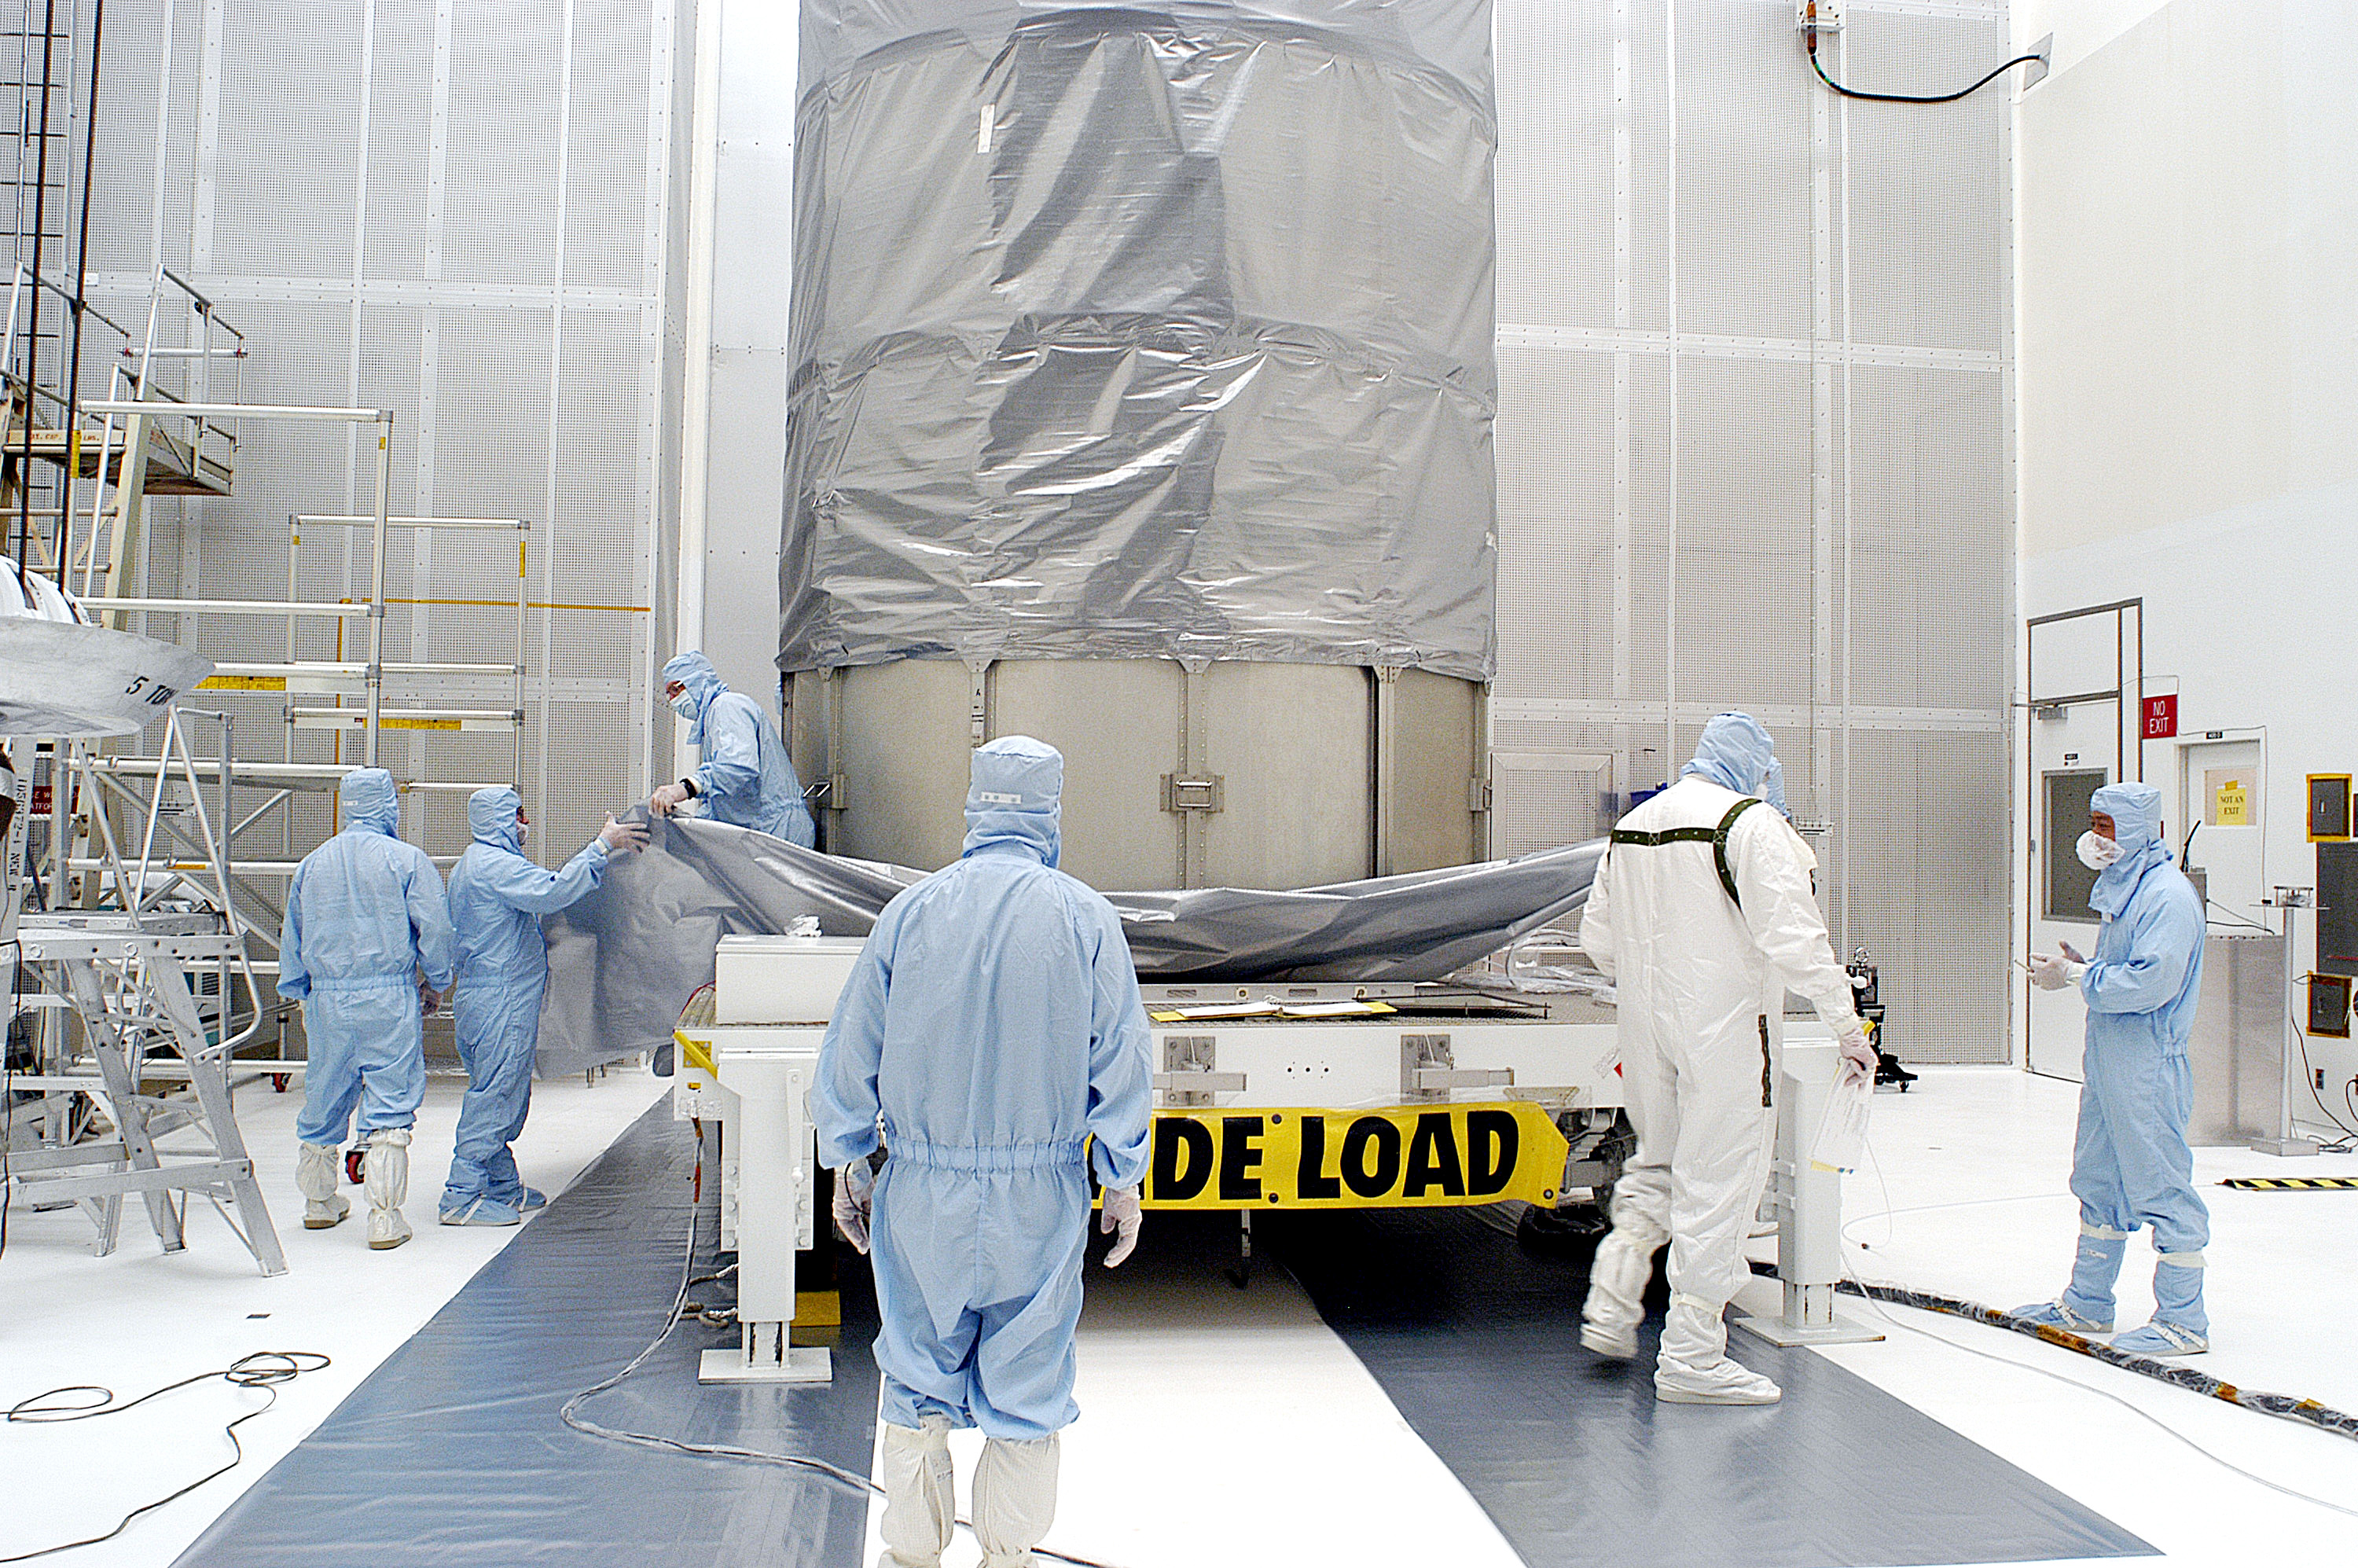

First Launch Attempt

The Spitzer Space Telescope was enclosed in a protective canister, transferred to the top of a Delta II rocket, but not launched due to engineering concerns that delayed the launch. The rocket initially meant to launch Spitzer was then used for a Mars mission, which had a more restricted launch window, and the Spitzer launch was delayed until August 25, 2003.

Credit: NASA/KSC